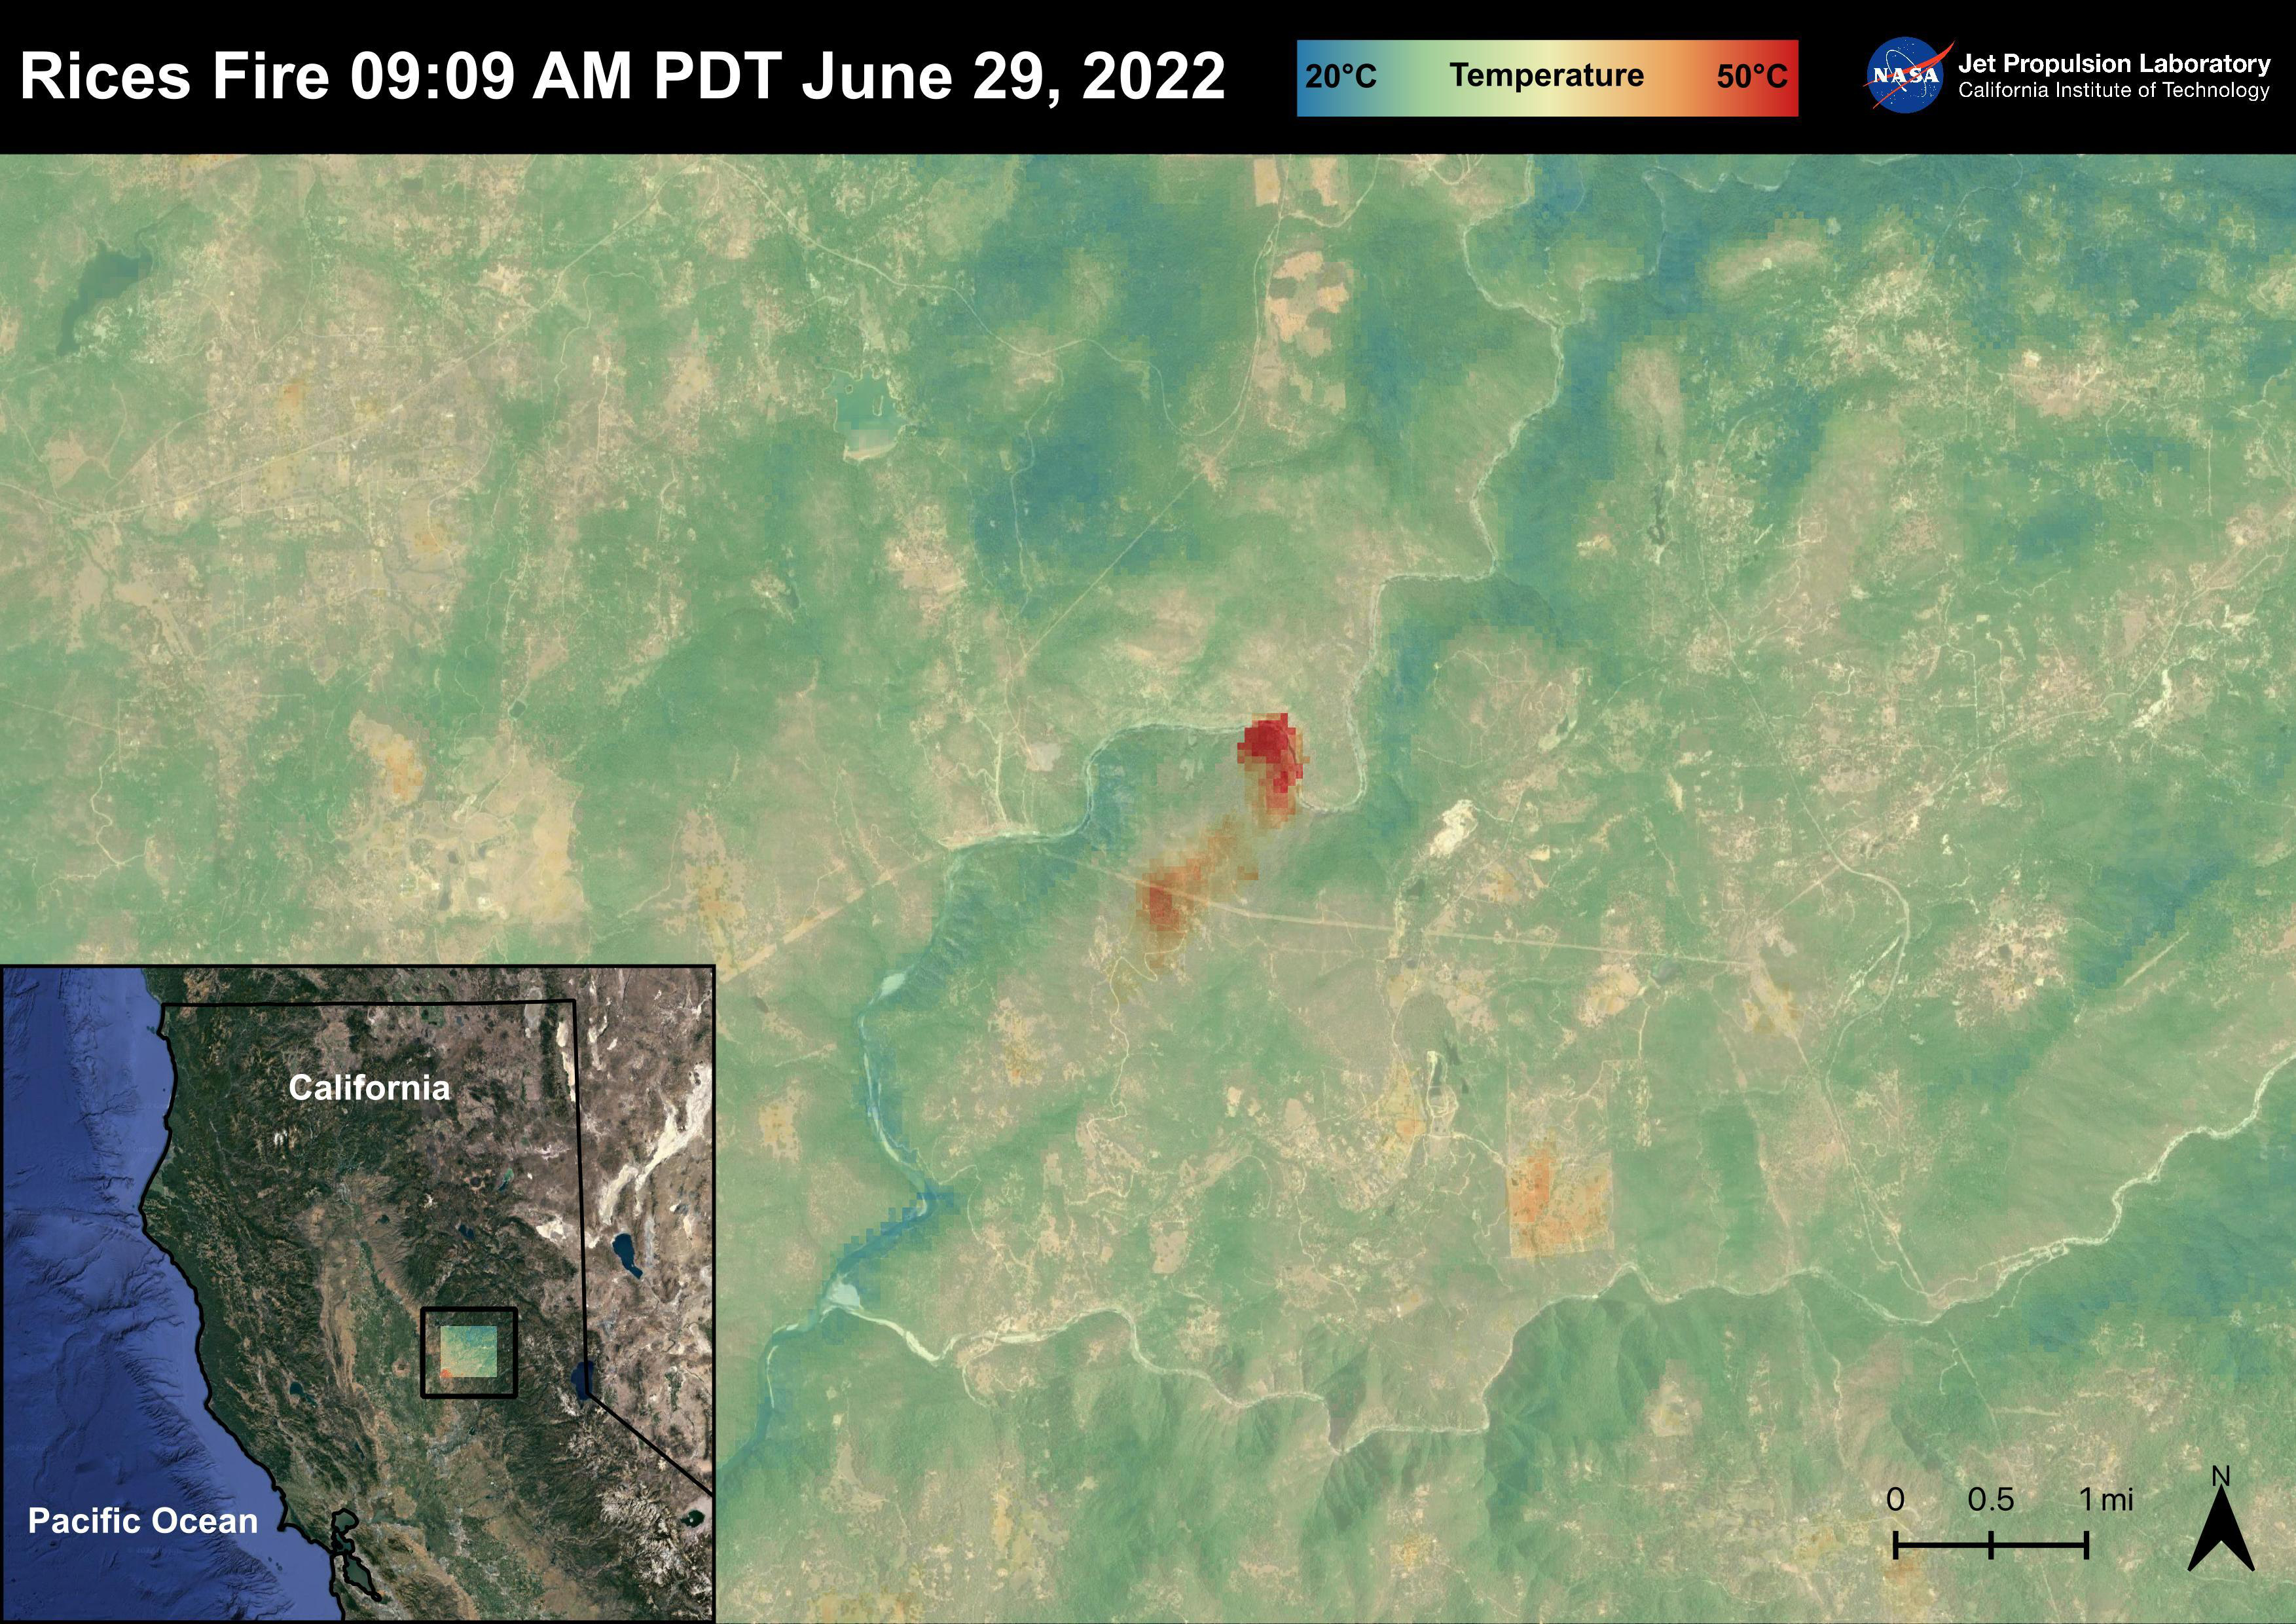

The Rices Fire

The Rices Fire started on June 28th, 2022 in Northern California near the Yuba River in Nevada County. The fire has burned over 900 acres and has destroyed one structure. French Corral, Birchville, and other communities were evacuated, but orders have since been lifted. There have been some firefighter injuries reported, but not casualties. The fire was captured in an ECOSTRESS Land Surface image on June 29 at 09:09 AM PDT and shows the temperatures surpassing 130 degrees Fahrenheit.

ECOSTRESS is a thermal instrument on the International Space Station that measures the temperature of the ground, which is hotter than the air temperature during the day. It was launched to the space station in 2018. Its primary mission is to identify critical thresholds of water use and water stress in plants and to detect the timing, location, and predictive factors leading to plant water uptake decline and/or cessation. The nature of the high-resolution data provided by ECOSTRESS allows it to record heat related phenomena such as heat waves and wildfires.

The ECOSTRESS mission launched to the International Space Station on June 29, 2018. NASA’s Jet Propulsion Laboratory, a division of Caltech in Pasadena, California, built and manages the mission for the Earth Science Division in the Science Mission Directorate at NASA Headquarters in Washington. ECOSTRESS is an Earth Venture Instrument mission; the program is managed by NASA’s Earth System Science Pathfinder program at NASA’s Langley Research Center in Hampton, Virginia.

Credit: NASA/JPL-Caltech